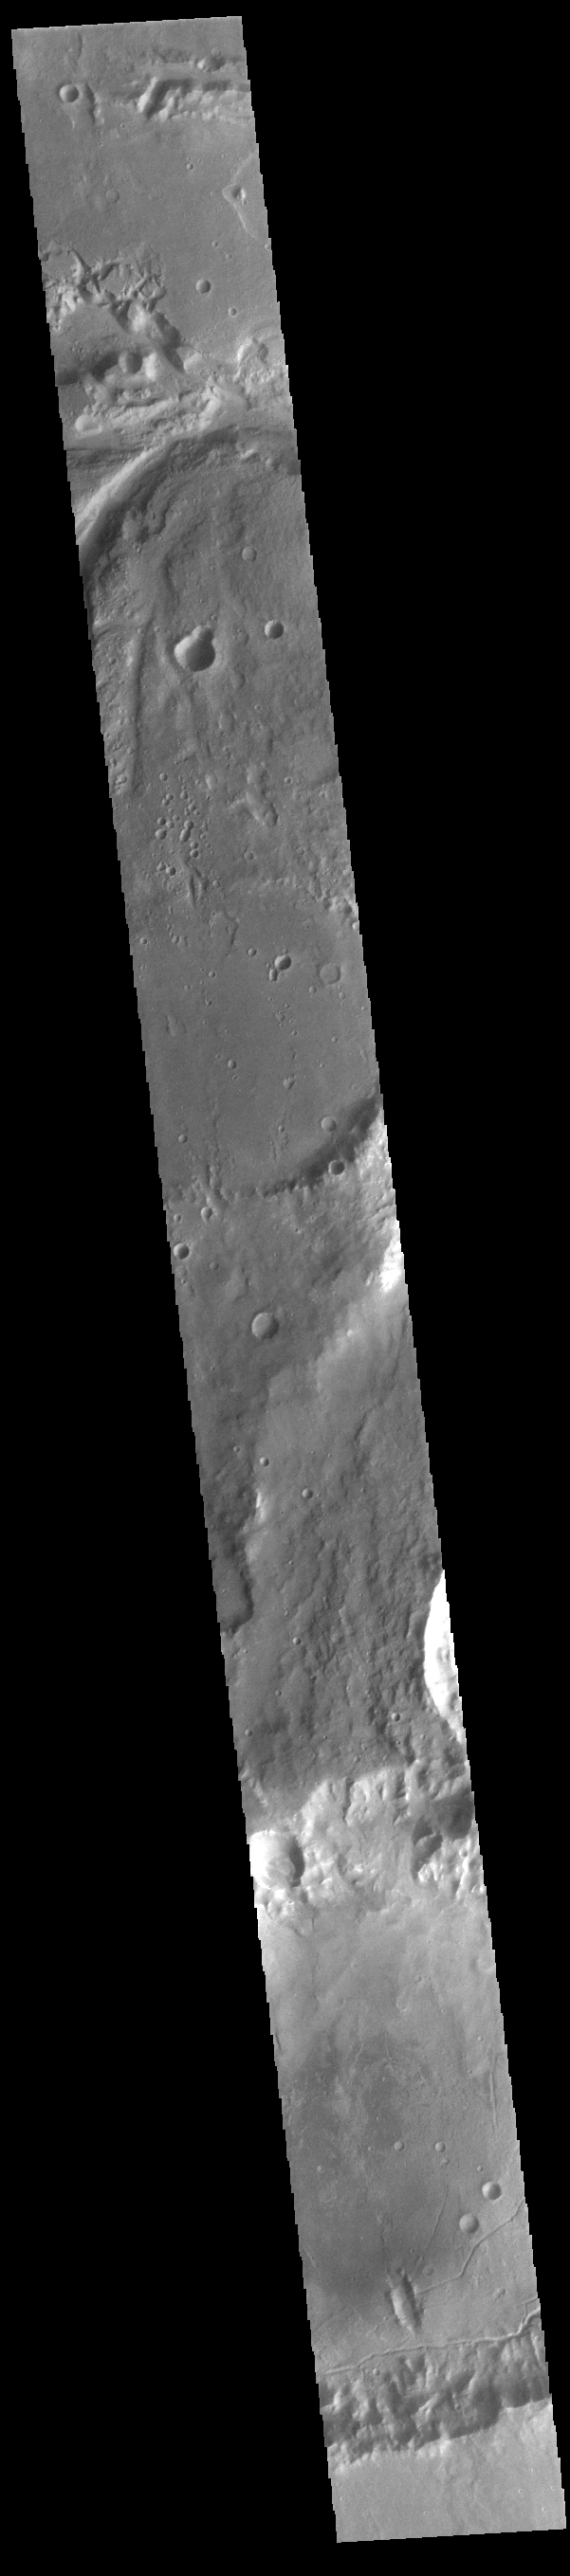

Osuga Valles

The top of today’s VIS image shows a small section of Osuga Valles. Osuga Valles is a complex set of channels located near Eos Chasma. The channels were likely cut by multiple episodes of flowing water. Osuga Valles is 164km (101 miles) long.

Credit: NASA/JPL-Caltech/ASU